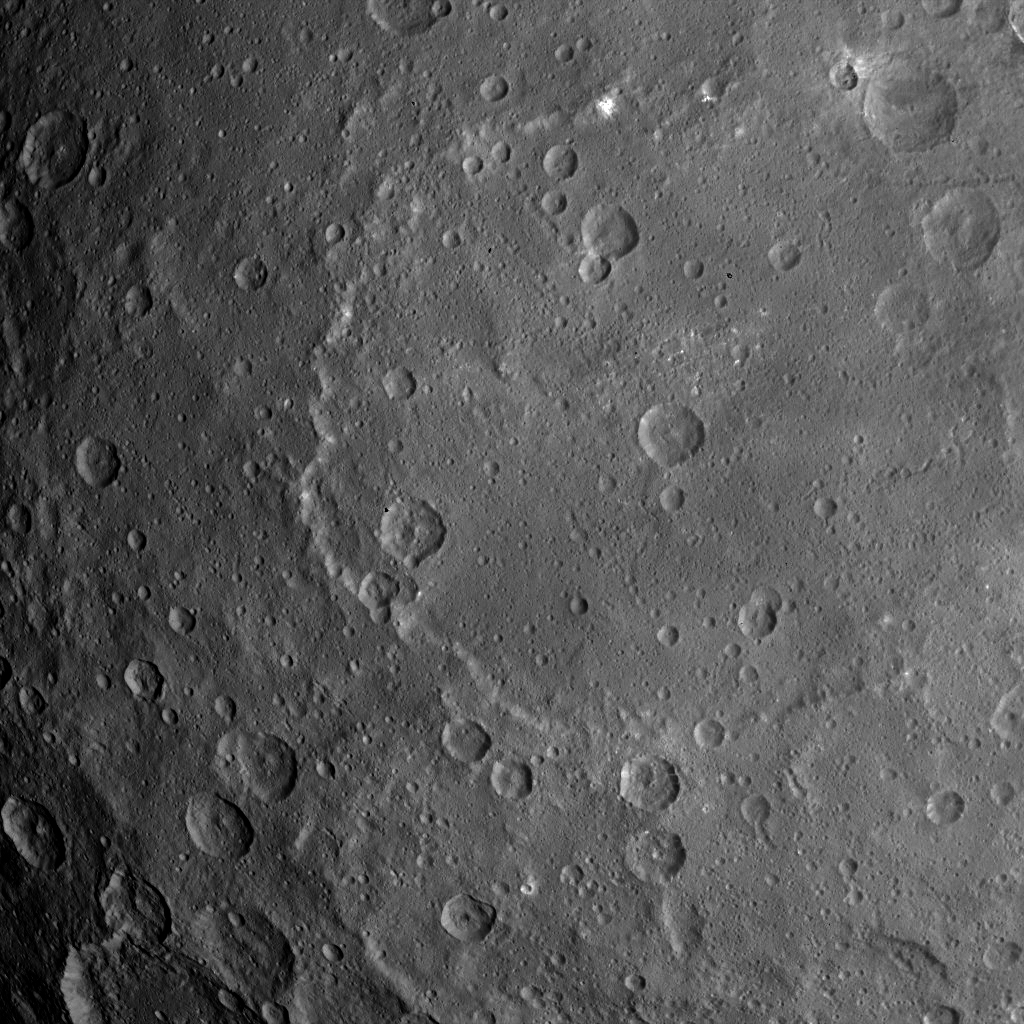

Dawn Survey Orbit Image 28

This image, taken by NASA’s Dawn spacecraft, shows dwarf planet Ceres from an altitude of 2,700 miles (4,400 kilometers). The image, with a resolution of 1,400 feet (410 meters) per pixel, was taken on June 25, 2015.

Dawn’s mission is managed by JPL for NASA’s Science Mission Directorate in Washington. Dawn is a project of the directorate’s Discovery Program, managed by NASA’s Marshall Space Flight Center in Huntsville, Alabama. UCLA is responsible for overall Dawn mission science. Orbital ATK, Inc., in Dulles, Virginia, designed and built the spacecraft. The German Aerospace Center, the Max Planck Institute for Solar System Research, the Italian Space Agency and the Italian National Astrophysical Institute are international partners on the mission team.

Credit: NASA/JPL-Caltech/UCLA/MPS/DLR/IDA